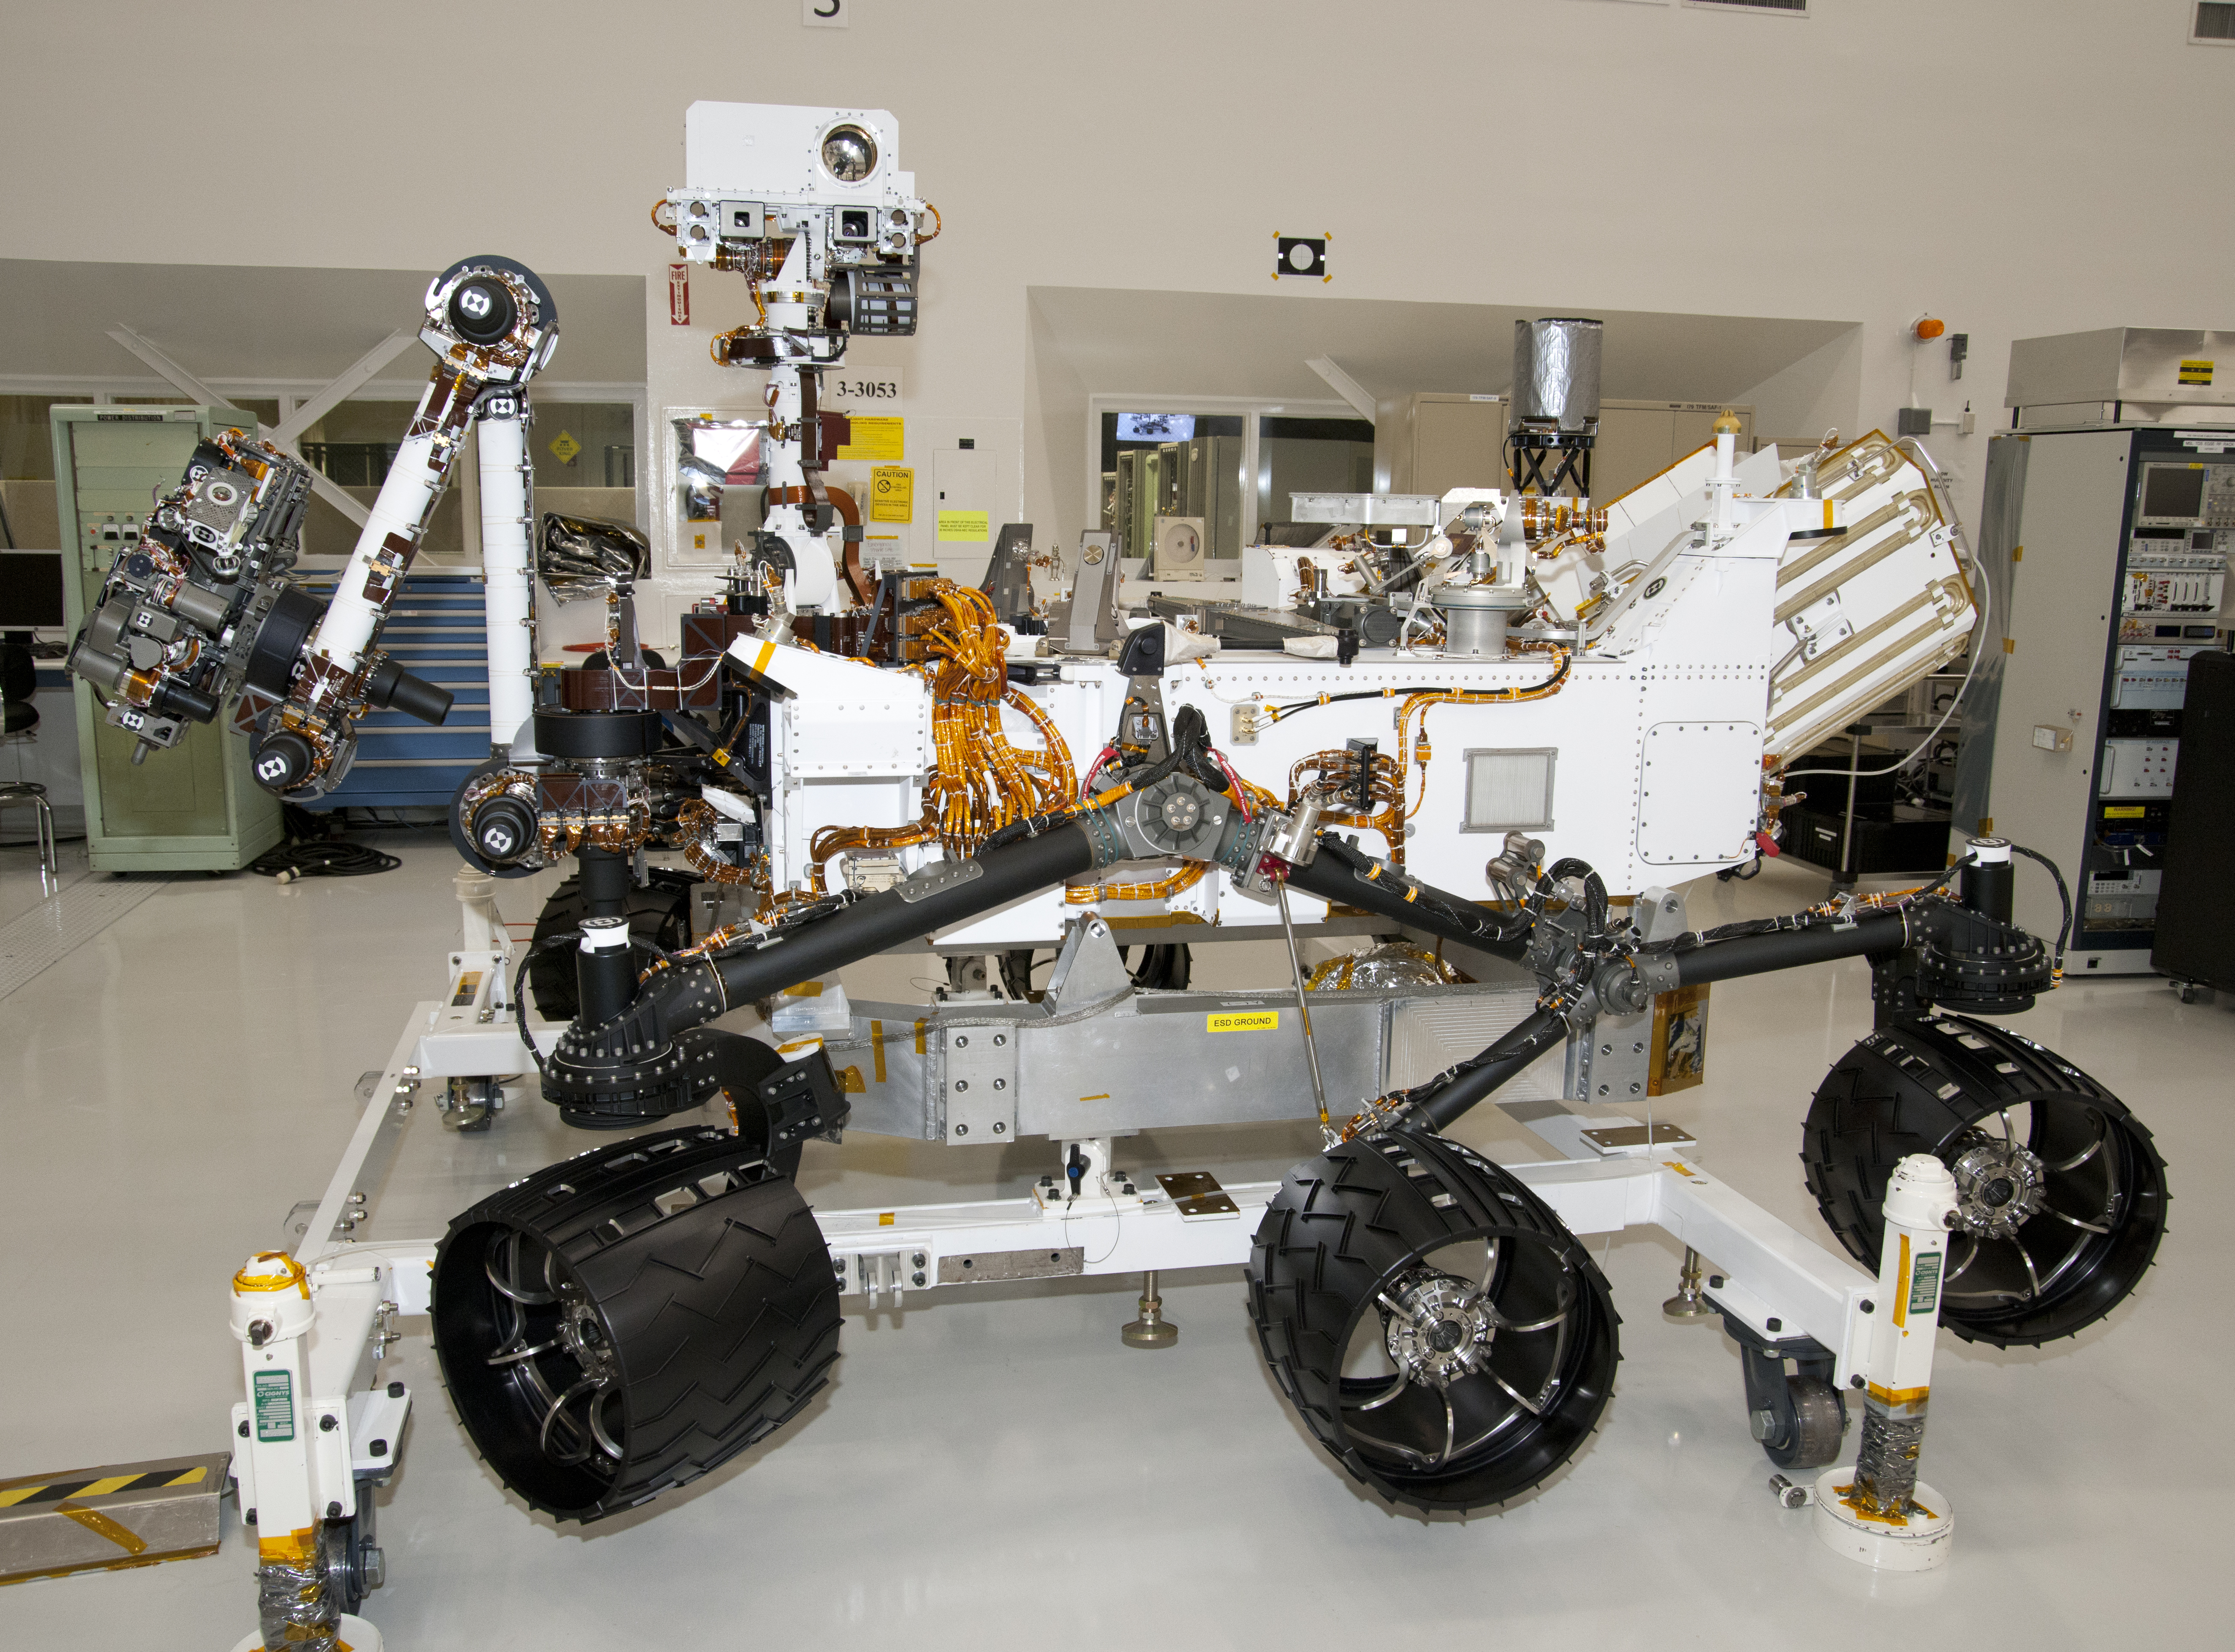

NASA Mars Rover Curiosity at JPL, Side View

The rover for NASA’s Mars Science Laboratory mission, named Curiosity, is about 3 meters (10 feet) long, not counting the additional length that the rover’s arm can be extended forward. The front of the rover is on the left in this side view. The arm is partially raised but not extended. Rising from the rover deck just behind the front wheels is the remote sensing mast.

This image was taken April 4, 2011, inside the Spacecraft Assembly Facility at NASA’s Jet Propulsion Laboratory, Pasadena, Calif. Aside from the setting and its placement on ground support equipment, the rover appears much as it will after landing on Mars in August 2012. JPL is preparing Curiosity and the Mars Science Laboratory’s cruise stage, descent stage and back shell for shipment to NASA Kennedy Space Center in Florida. Launch is scheduled for the period from Nov. 25 to Dec. 18, 2011.

The mission will use 10 science instruments on the rover to investigate whether conditions in one of the most intriguing areas of Mars have been favorable for life and favorable for preserving evidence about whether life has existed there. A percussive drill and sample-handling system on the arm will prepare samples of fine powder taken from interiors of Martian rocks and deliver them to two analytical instruments inside the rover. The turret of tools at the end of the arm — in the far left in this image — also has a color camera, an element-identifying spectrometer, a scoop for collecting soil samples and a brush for cleaning rock surfaces.

The circle in the white box at the top of the remote sensing mast is the laser and telescope of an instrument that can zap a rock up to about 7 meters (23 feet) away and determine its composition from a spark generated by the laser. Just below that circle is the square opening for a wide-angle camera that is paired with a telephoto camera (the smaller square opening to the left) in the rover’s primary scientific camera, which can take high-definition color video with both “eyes.” Another camera on Curiosity will record scenes of the landing area during the spacecraft’s descent. Other science instruments will monitor the weather, the natural radiation environment on Mars and the possibility of water bound into minerals in the ground.

JPL, a division of the California Institute of Technology in Pasadena, manages the Mars Science Laboratory Project for the NASA Science Mission Directorate, Washington.

Credit: NASA/JPL-Caltech